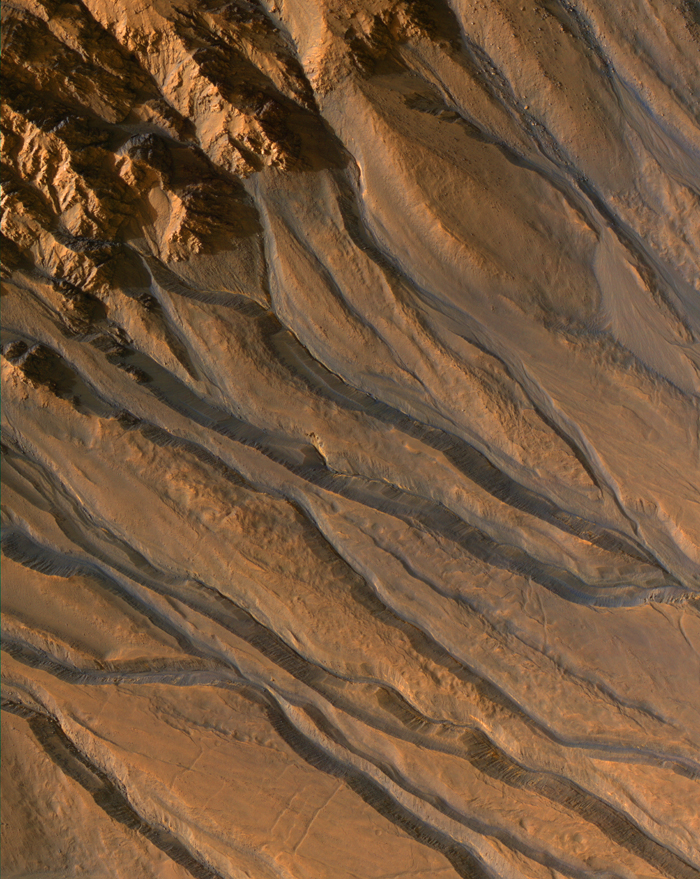

Gullies with Characteristics of Water-Carved Channels

This image from HiRISE image PSP_003583_1425 shows gully channels in a crater in the southern highlands of Mars, taken by the High Resolution Imaging Science Experiment (HiRISE) camera on the Mars Reconnaissance Orbiter. The gullies emanating from the rocky cliffs near the crater’s rim (upper left) show meandering and braided patterns typical of water-carved channels. North is approximately up and illumination is from the left; scale, 26 centimeters per pixel.

Credit: NASA/JPL/University of Arizona